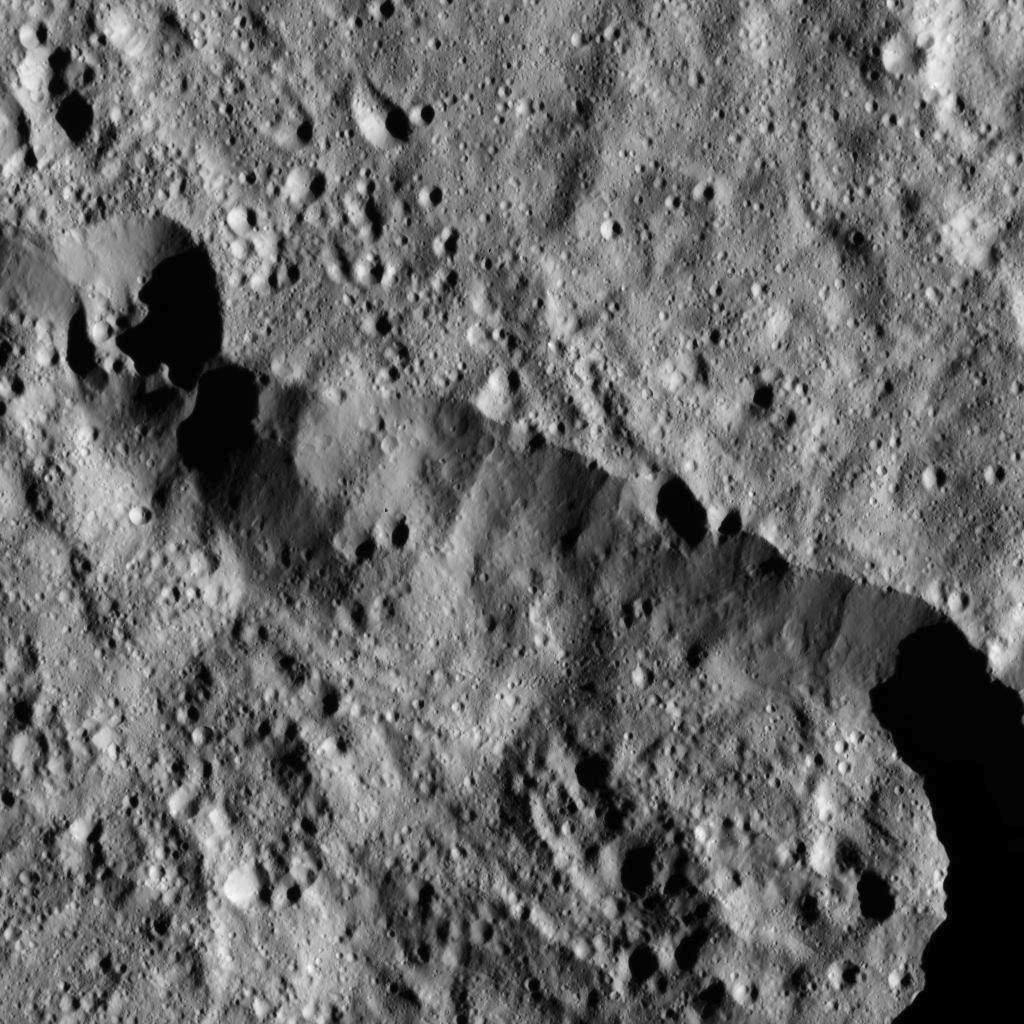

Dawn LAMO Image 17

This view from NASA’s Dawn spacecraft captures the northern rim of Toharu Crater on Ceres. Dawn previously imaged a larger portion of Toharu from its higher-altitude mapping orbit (see PIA20143).

The image is centered at approximately 43.6 degrees south latitude, 155 degrees east longitude. Toharu is 53 miles (86 kilometers) in diameter. Dawn captured the scene on Dec. 24, 2015 from its low-altitude mapping orbit (LAMO), at an approximate altitude of 240 miles (385 kilometers) above Ceres. The image resolution is 120 feet (35 meters) per pixel.

Dawn’s mission is managed by JPL for NASA’s Science Mission Directorate in Washington. Dawn is a project of the directorate’s Discovery Program, managed by NASA’s Marshall Space Flight Center in Huntsville, Alabama. UCLA is responsible for overall Dawn mission science. Orbital ATK, Inc., in Dulles, Virginia, designed and built the spacecraft. The German Aerospace Center, the Max Planck Institute for Solar System Research, the Italian Space Agency and the Italian National Astrophysical Institute are international partners on the mission team.

Credit: NASA/JPL-Caltech/UCLA/MPS/DLR/IDA